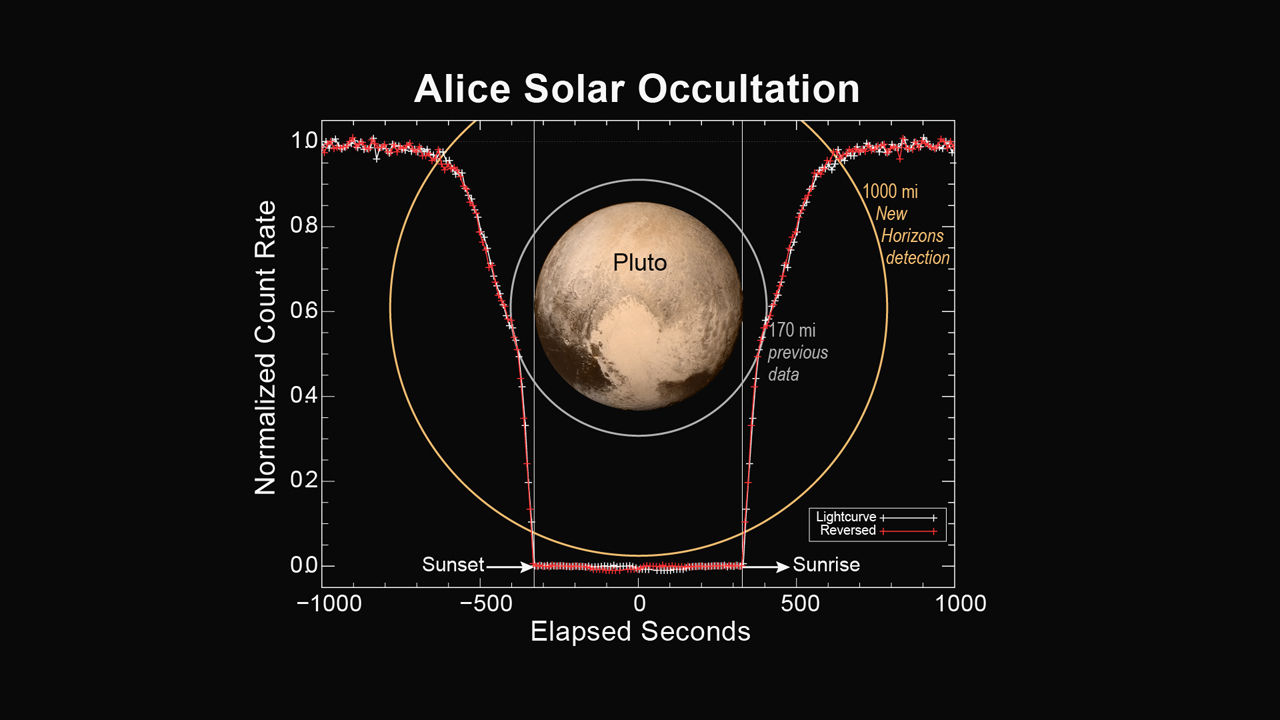

Alice Solar Occultation

This figure shows how the Alice instrument count rate changed over time during the sunset and sunrise observations. The count rate is largest when the line of sight to the sun is outside of the atmosphere at the start and end times. Molecular nitrogen (N2) starts absorbing sunlight in the upper reaches of Pluto’s atmosphere, decreasing as the spacecraft approaches the planet’s shadow. As the occultation progresses, atmospheric methane and hydrocarbons can also absorb the sunlight and further decrease the count rate. When the spacecraft is totally in Pluto’s shadow the count rate goes to zero. As the spacecraft emerges from Pluto’s shadow into sunrise, the process is reversed. By plotting the observed count rate in the reverse time direction, it is seen that the atmospheres on opposite sides of Pluto are nearly identical.

The Johns Hopkins University Applied Physics Laboratory in Laurel, Maryland, designed, built, and operates the New Horizons spacecraft, and manages the mission for NASA’s Science Mission Directorate. The Southwest Research Institute, based in San Antonio, leads the science team, payload operations and encounter science planning. New Horizons is part of the New Frontiers Program managed by NASA’s Marshall Space Flight Center in Huntsville, Alabama.

Credit: NASA/Johns Hopkins University Applied Physics Laboratory/Southwest Research Institute